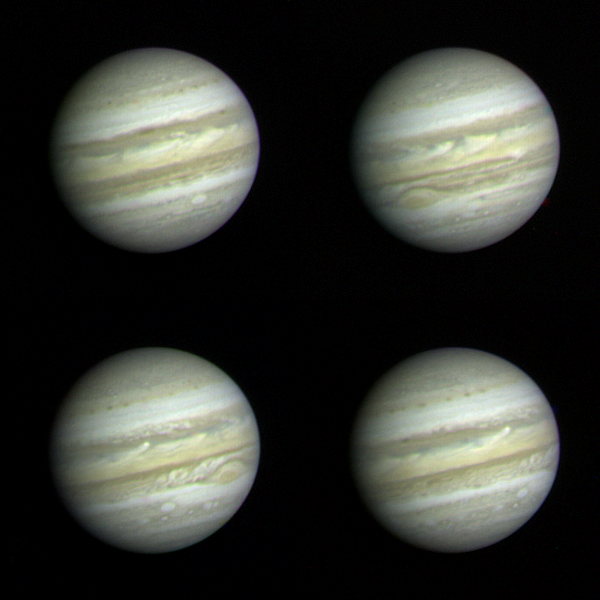

Early Voyager 1 Images of Jupiter

These Jupiter photographs are part of a set taken by Voyager 1 on December 10 and 11, 1978 from a distance of 83 million km (52 million miles) or more than half the distance from the Earth to the sun. At this range, Voyager 1 is able to record more detail on the giant planet than the very best ground-based telescopes. The highest resolution ever obtained on the Jovian disk was recorded by Pioneer 11 four years ago. Voyager, however, has longer focal-length optics than Pioneer, and while nearly three months from encounter (~ March 1979) was able to achieve higher resolution than that obtained by Pioneer only 24 hours from its encounter on 3 December 1974.

Jupiter’s colorful and turbulent atmosphere is evident in these photographs. The entire visible surface of the planet is made up of multiple layers of clouds, composed primarily of ammonia ice crystals colored by small amounts of materials of unknown composition. The Great Red Spot, seen to the lower left of 2 and lower right of 3, is now recovering from a period of relative inconspicuousness. An atmospheric system larger than the Earth and more than 100 years old, the Great Red Spot remains a mystery and a challenge to Voyager instruments. A bright convective cloud (center of and right of center in 4) displays a plume which has been swept westward (to the left) by local currents in the planet’s equatorial wind system.

Below and to the left and right of the Great Red Spot are a pair of white oval clouds; a third can be seen in 1. All three were formed almost 40 years ago and are the second oldest class of discrete features identified in the Jovian atmosphere.

Each of the pictures was produced from blue, green, and orange originals in JPL’s Image Processing Laboratory.

Credit: NASA/JPL